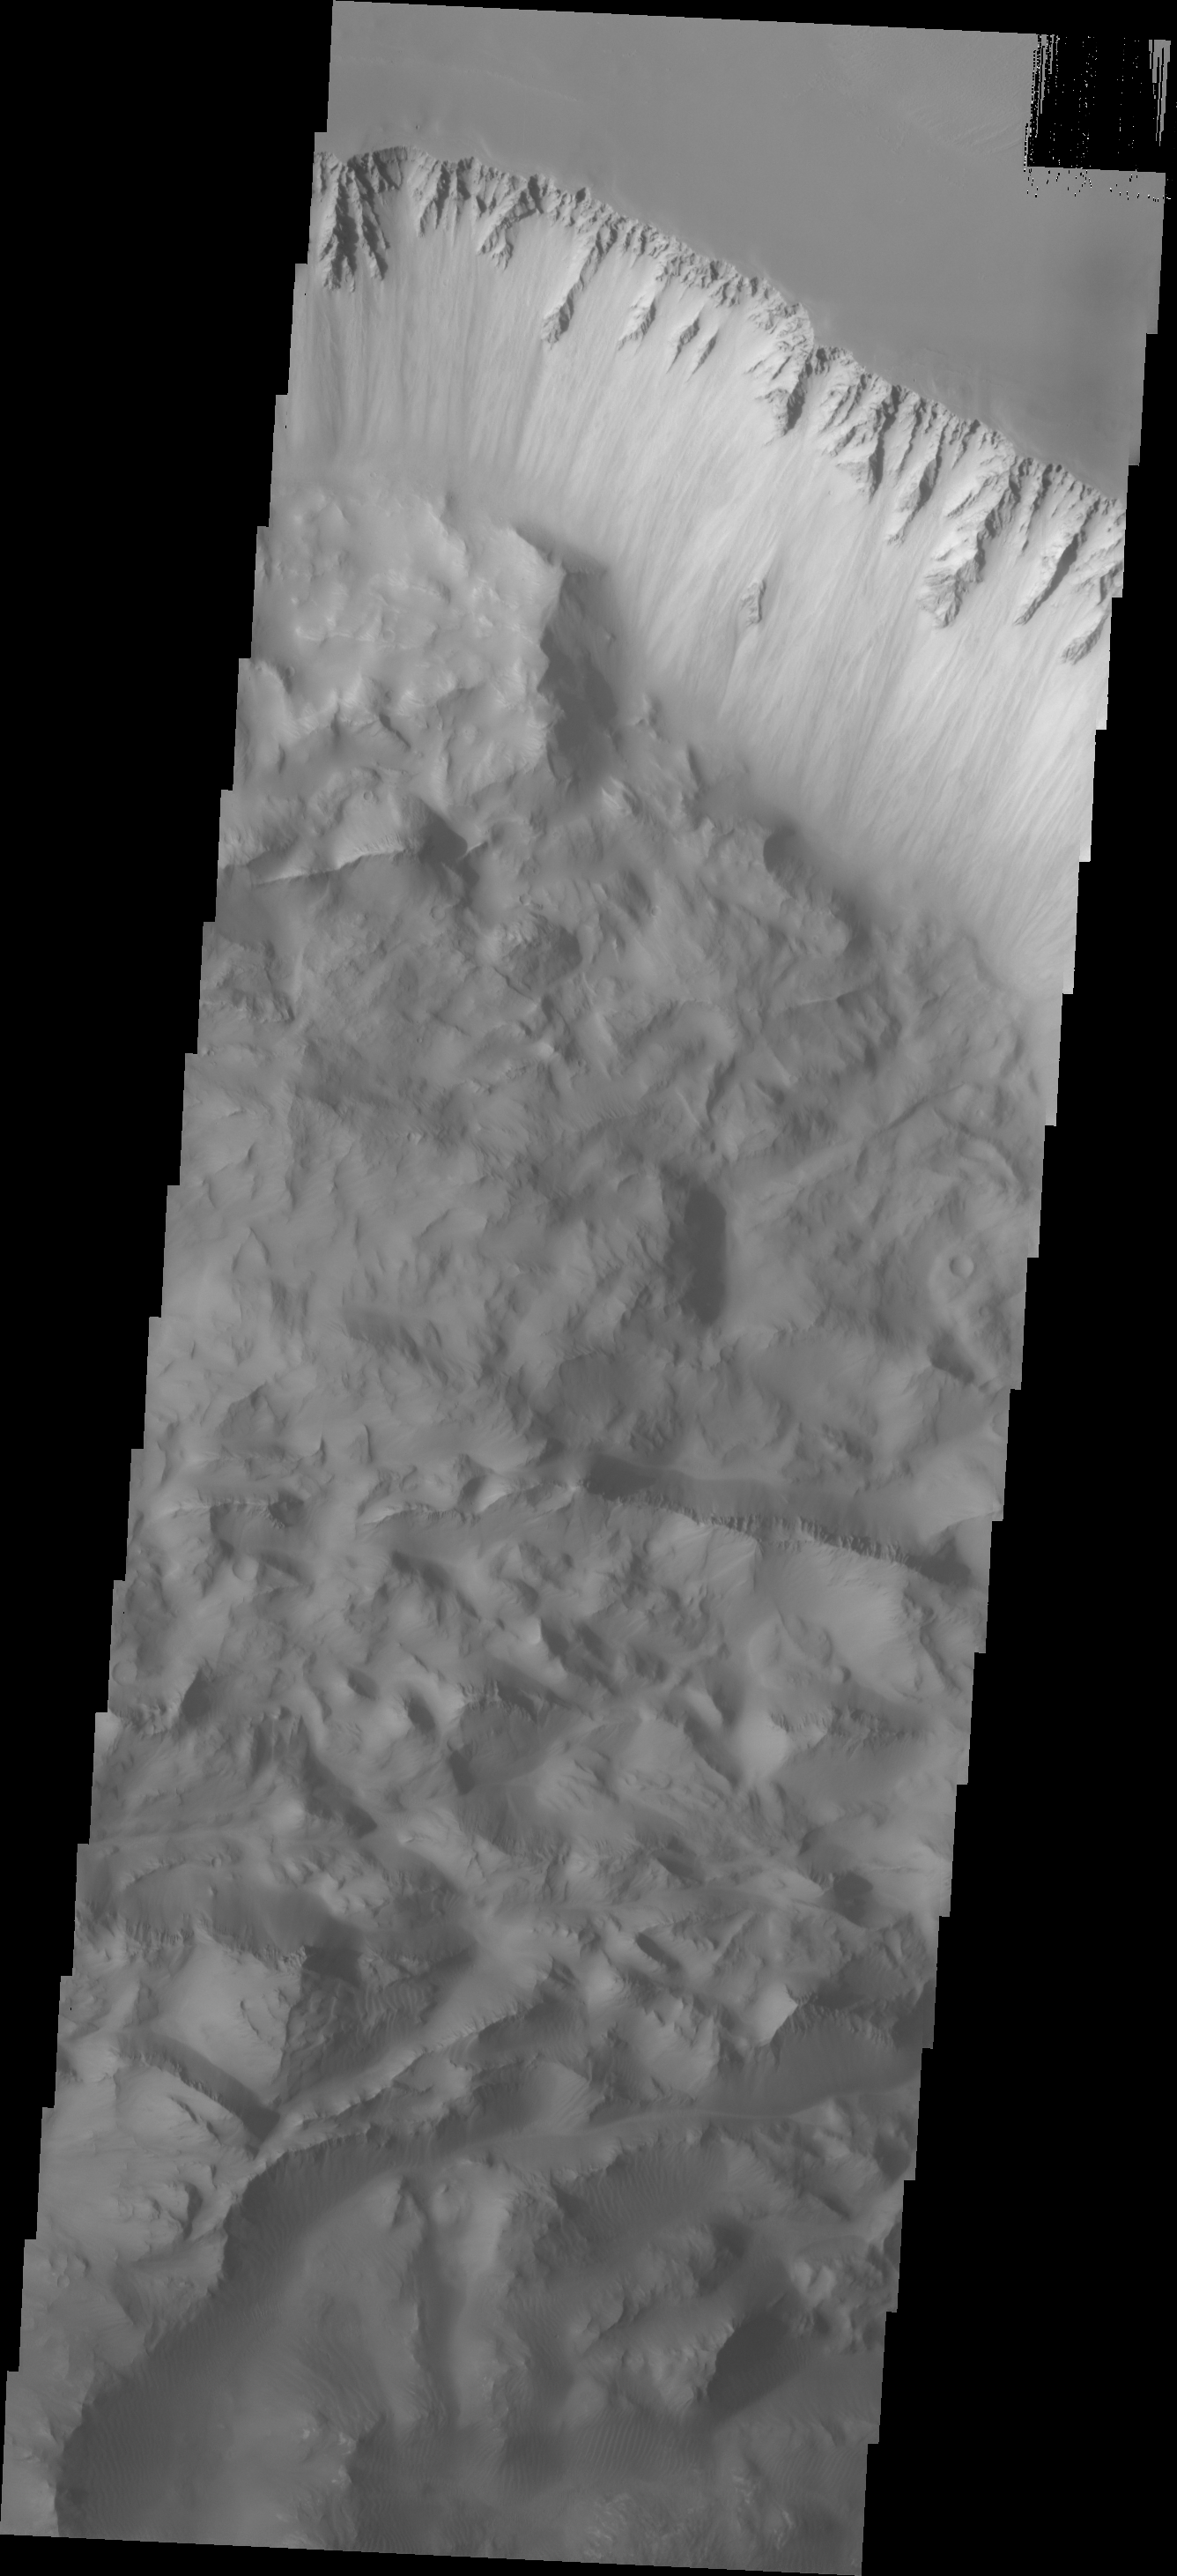

Investigating Mars: Ius Chasma

Continuing eastward along Ius Chasma, this image shows the eastern section of the large landslide deposit seen in yesterday’s post.

A landslide is a failure of slope due to gravity. They initiate due to several reasons. A lower layer of poorly cemented/resistant material may have been eroded, undermining the wall above which then collapses; earth quake seismic waves can cause the slope to collapse; and even an impact event near the canyon wall can cause collapse. As millions of tons of material fall and slide down slope a scalloped cavity forms at the upper part where the slope failure occurred. At the material speeds downhill it will pick up more of the underlying slope, increasing the volume of material entrained into the landslide. Whereas some landslides spread across the canyon floor forming lobate deposits, very large volume slope failures will completely fill the canyon floor in a large complex region of chaotic blocks.

Ius Chasma is at the western end of Valles Marineris, south of Tithonium Chasma. Valles Marineris is over 4000 kilometers long, wider than the United States. Ius Chasma is almost 850 kilometers long (528 miles), 120 kilometers wide and over 8 kilometers deep. In comparison, the Grand Canyon in Arizona is about 175 kilometers long, 30 kilometers wide, and only 2 kilometers deep. The canyons of Valles Marineris were formed by extensive fracturing and pulling apart of the crust during the uplift of the vast Tharsis plateau. Landslides have enlarged the canyon walls and created deposits on the canyon floor. Weathering of the surface and influx of dust and sand have modified the canyon floor, both creating and modifying layered materials. There are many features that indicate flowing and standing water played a part in the chasma formation.

The Odyssey spacecraft has spent over 15 years in orbit around Mars, circling the planet more than 71,000 times. It holds the record for longest working spacecraft at Mars. THEMIS, the IR/VIS camera system, has collected data for the entire mission and provides images covering all seasons and lighting conditions. Over the years many features of interest have received repeated imaging, building up a suite of images covering the entire feature. From the deepest chasma to the tallest volcano, individual dunes inside craters and dune fields that encircle the north pole, channels carved by water and lava, and a variety of other feature, THEMIS has imaged them all. For the next several months the image of the day will focus on the Tharsis volcanoes, the various chasmata of Valles Marineris, and the major dunes fields. We hope you enjoy these images!

Credit: NASA/JPL-Caltech/ASU